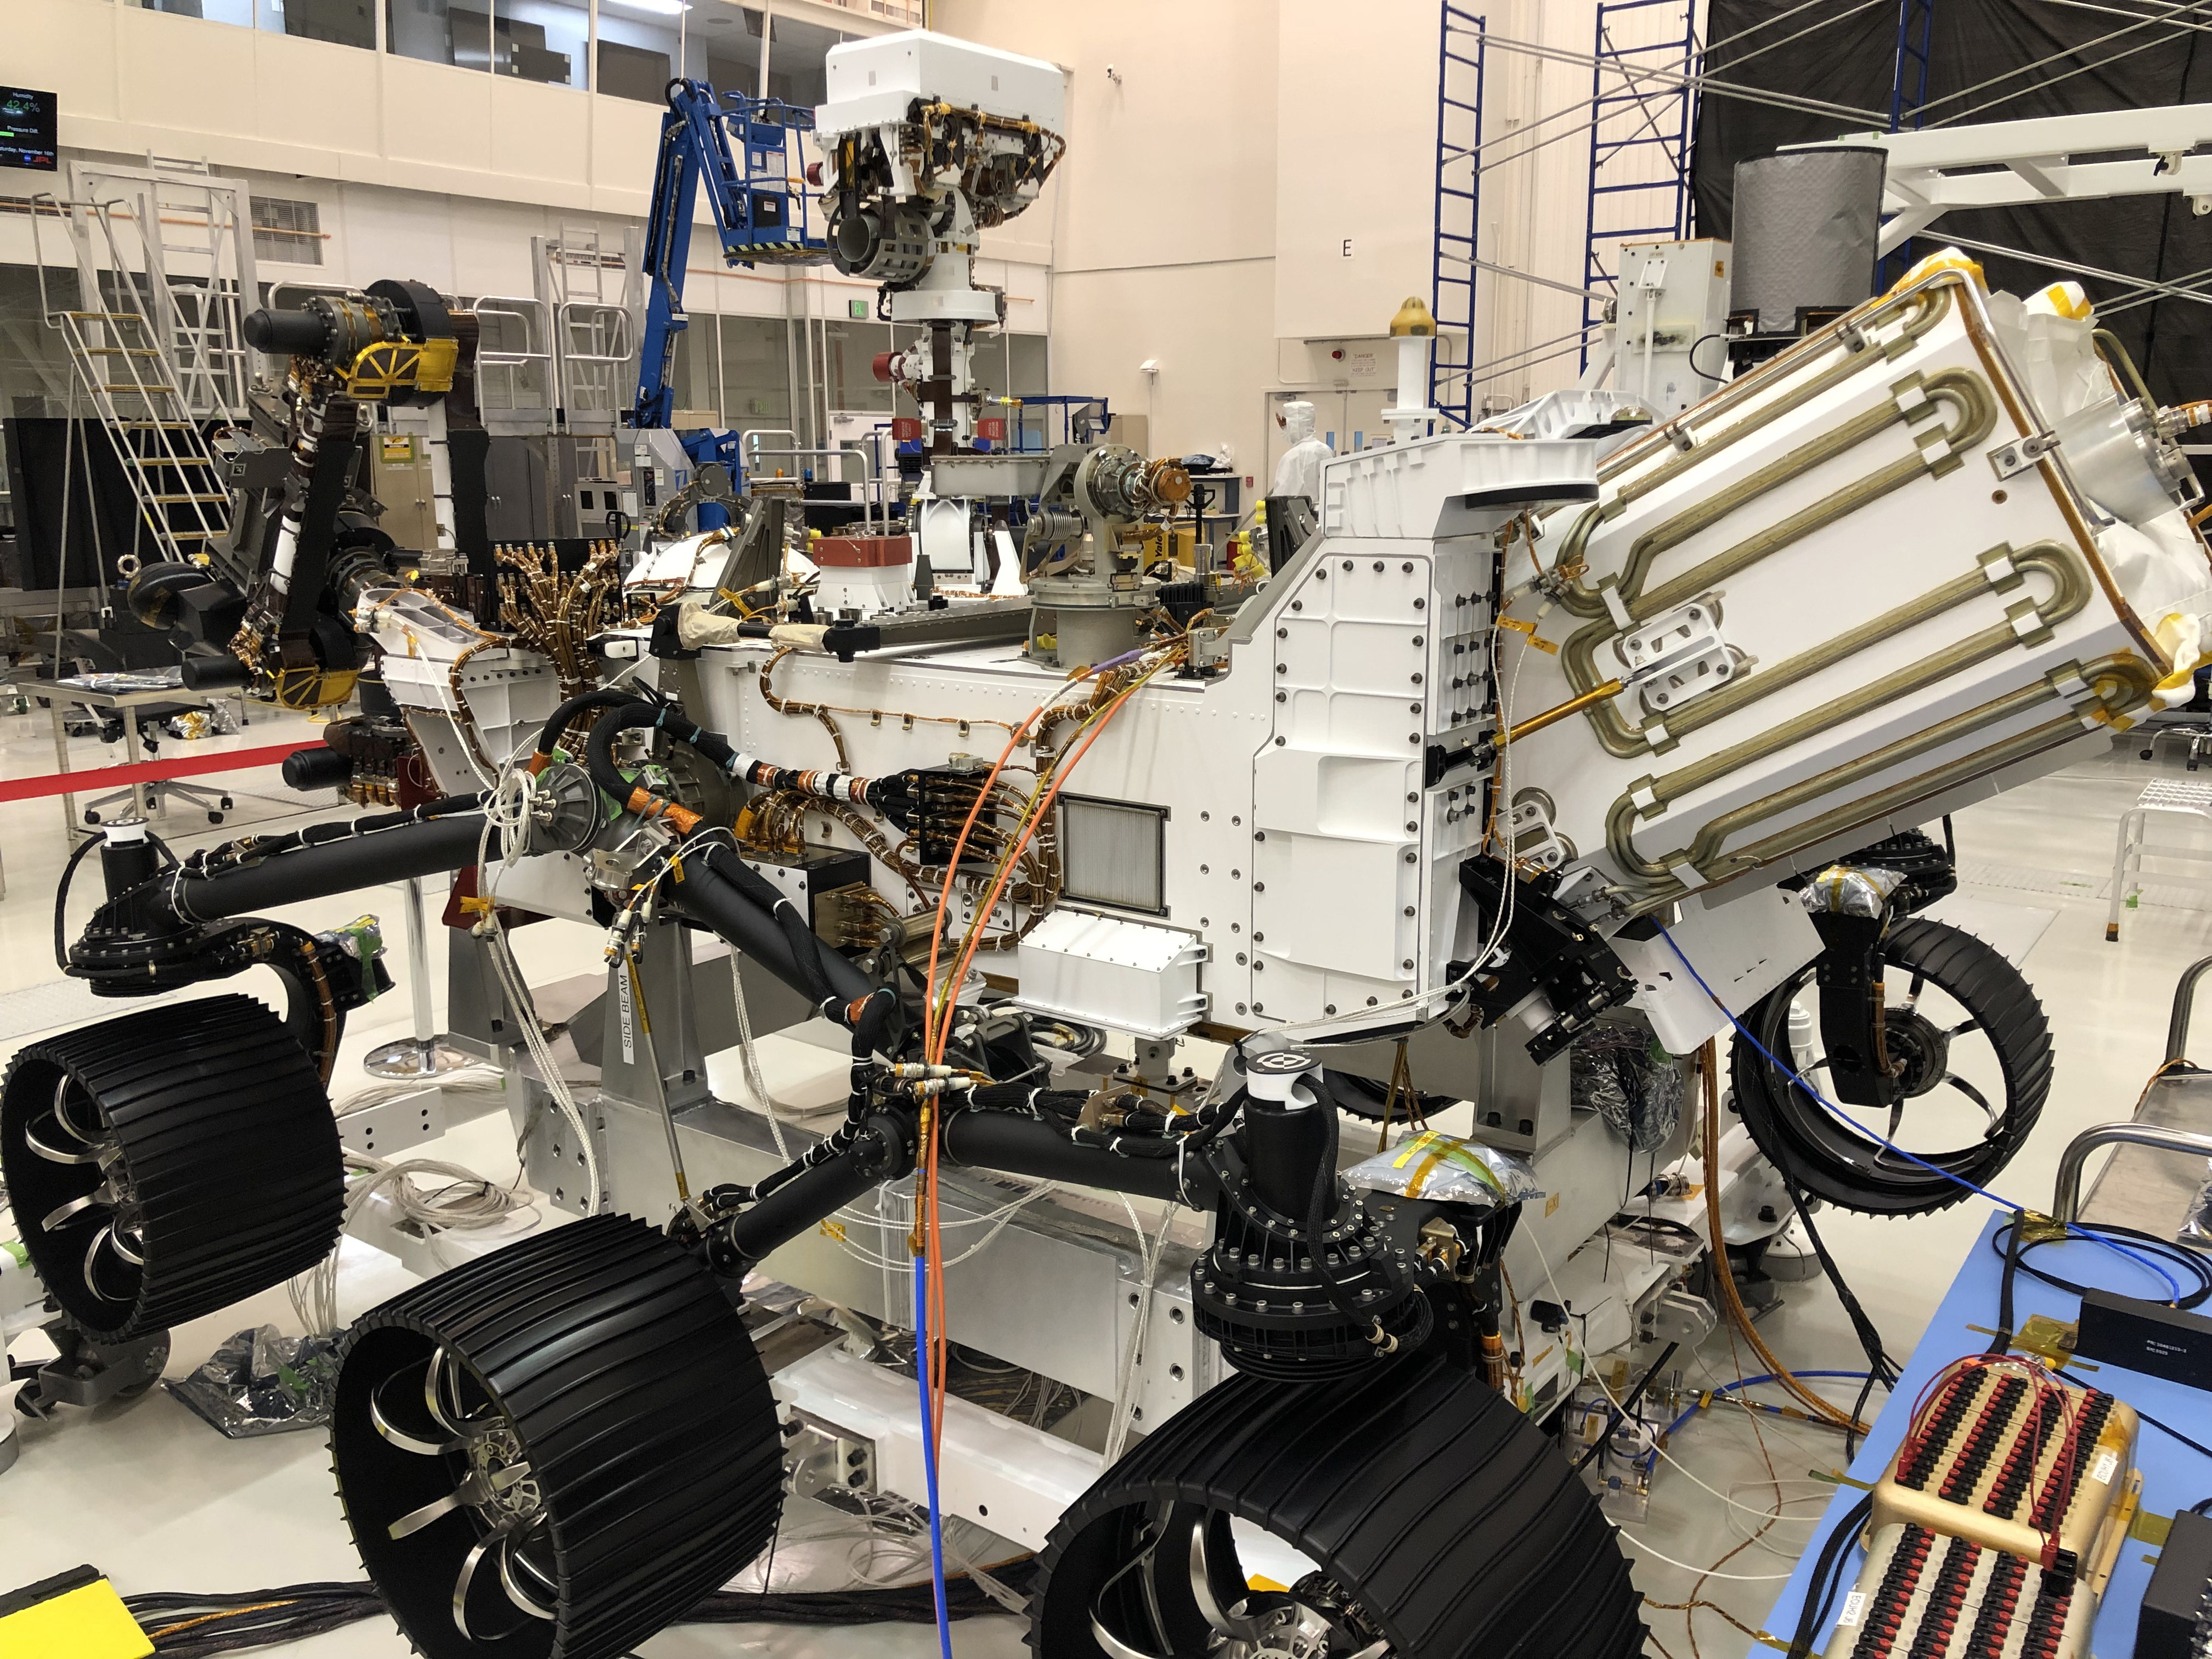

10 Days of Perseverance

In this image taken on Nov. 16, 2019, the Perseverance rover is undergoing a 10-day test in the Spacecraft Assembly Facility’s High Bay 1 at NASA’s Jet Propulsion Laboratory in Southern California. During the test, all aspects of the upcoming mission were investigated (launch, cruise, landing and surface operations).

Credit: NASA/JPL-Caltech